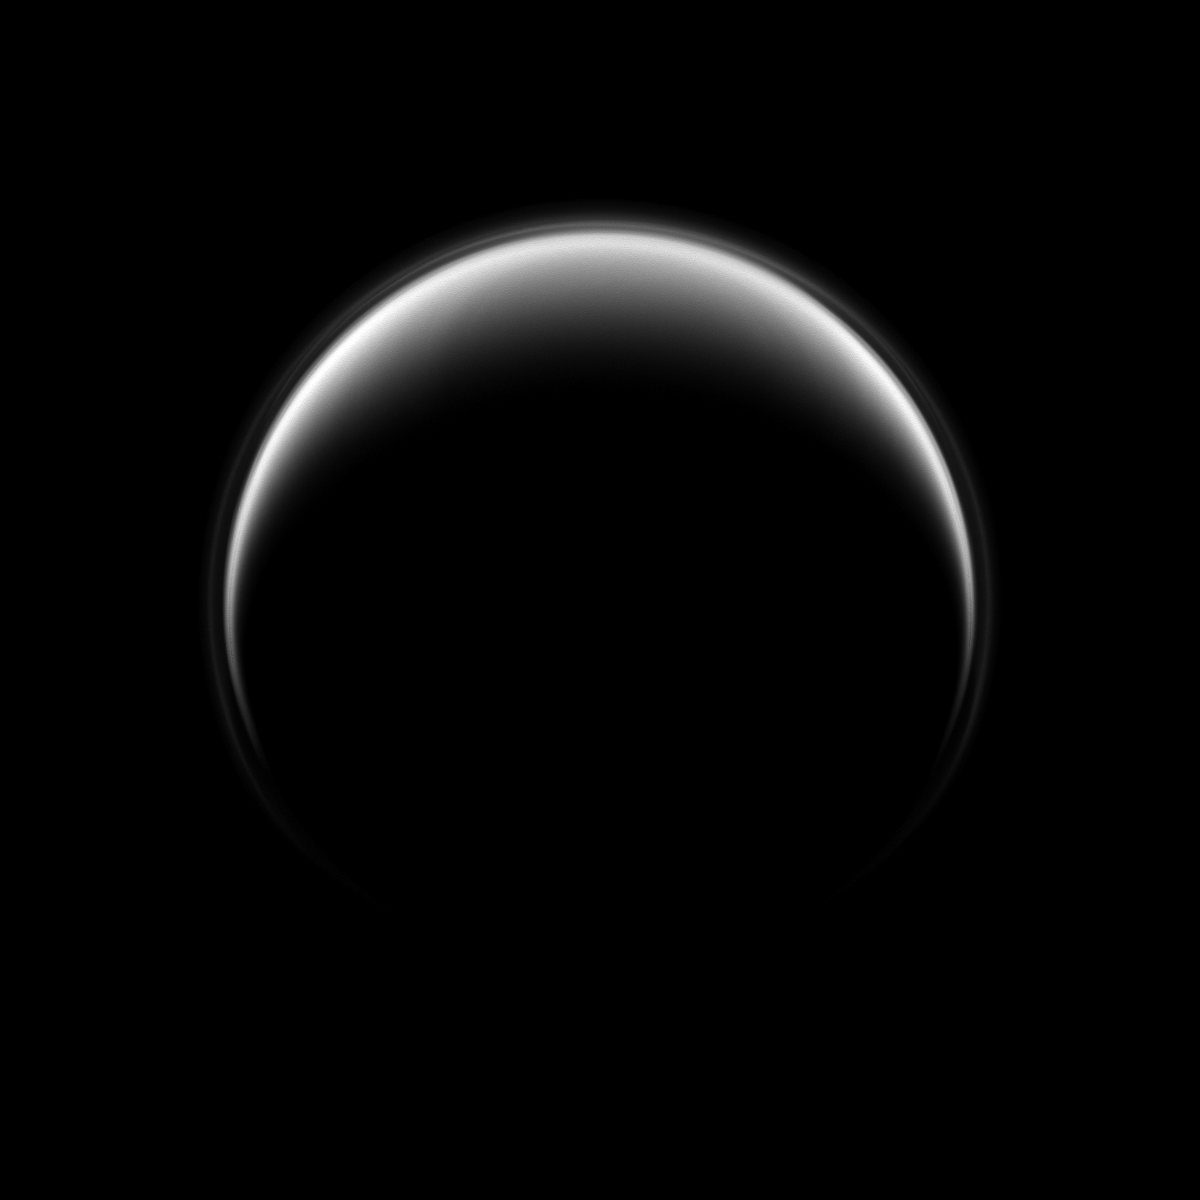

Titan’s Halo

Saturn’s moon Titan displays a detached, high-altitude global haze layer which is often its most prominent feature in ultraviolet views such as this one.

See PIA07774 to learn more.

In this image, Cassini looks down on the north pole of Titan, and, although this view is centered on the leading hemisphere of the moon, the lit terrain seen here is mostly on the opposite, trailing hemisphere of the moon.

The image was taken with the Cassini spacecraft narrow-angle camera on June 19, 2009 using a spectral filter sensitive to wavelengths of ultraviolet light centered at 338 nanometers. The view was obtained at a distance of approximately 1.3 million kilometers (808,000 miles) from Titan and at a Sun-Titan-spacecraft, or phase, angle of 141 degrees. Image scale is 8 kilometers (5 miles) per pixel.

The Cassini-Huygens mission is a cooperative project of NASA, the European Space Agency and the Italian Space Agency. The Jet Propulsion Laboratory, a division of the California Institute of Technology in Pasadena, manages the mission for NASA’s Science Mission Directorate, Washington, D.C. The Cassini orbiter and its two onboard cameras were designed, developed and assembled at JPL. The imaging operations center is based at the Space Science Institute in Boulder, Colo.

Credit: NASA/JPL/Space Science Institute